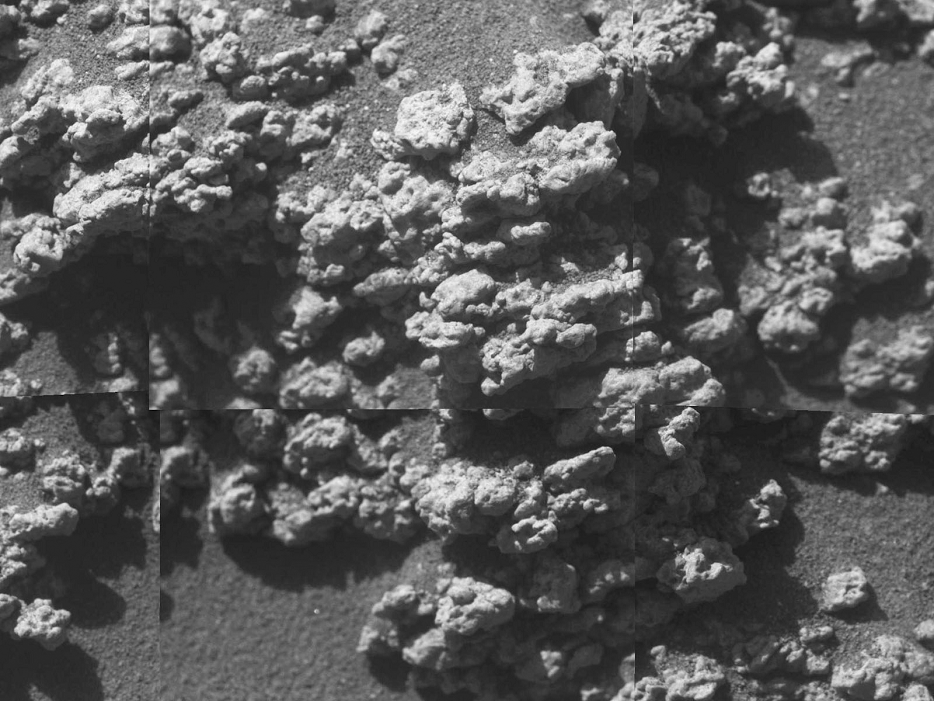

Texture of Rock at ‘Jibsheet’

A bulbous texture is evident in this rock target at the outcrop called “Jibsheet” in this view from the microscopic imager on NASA’s Mars Exploration Rover Spirit. Frames making up this mosaic image of a target dubbed “Reef” were taken during the rover’s 481st martian day, or sol (May 11, 2005).

Credit: NASA/JPL/Cornell/USGS